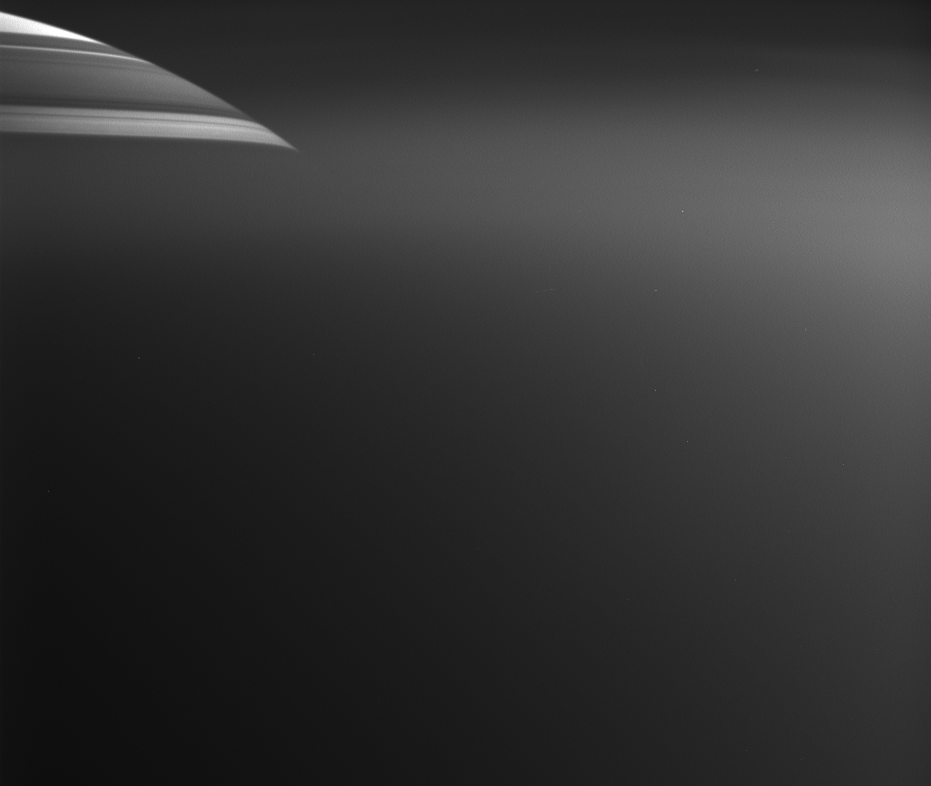

Saturn Through the Haze

Less than 20 minutes after Cassini’s close approach to Titan on March 31, 2005, its cameras captured this view of Saturn through Titan’s upper atmosphere. The northern part of Saturn’s disk can be seen at the upper left; dark horizontal lines are shadows cast upon Saturn by its rings. Below this level, Titan’s atmosphere is thick enough to obscure Saturn.

The diffuse bright regions of the image (below Saturn and at the right) are light being scattered by haze in the upper reaches of Titan’s atmosphere.

This image is scientifically useful because it shows properties both of how Titan’s haze transmits light (from the attenuation of light from Saturn) and of how the haze reflects light (from its brightness next to Saturn).

The image was taken in visible light with the Cassini spacecraft wide-angle camera at a distance of 7,980 kilometers (4,960 miles) from Titan, when Saturn was about 1.3 million kilometers (808,000 miles) away. Image scale is about 320 meters (1,050 feet) per pixel on Titan.

The Cassini-Huygens mission is a cooperative project of NASA, the European Space Agency and the Italian Space Agency. The Jet Propulsion Laboratory, a division of the California Institute of Technology in Pasadena, manages the mission for NASA’s Science Mission Directorate, Washington, D.C. The Cassini orbiter and its two onboard cameras were designed, developed and assembled at JPL. The imaging team is based at the Space Science Institute, Boulder, Colo.

Credit: NASA/JPL/Space Science Institute